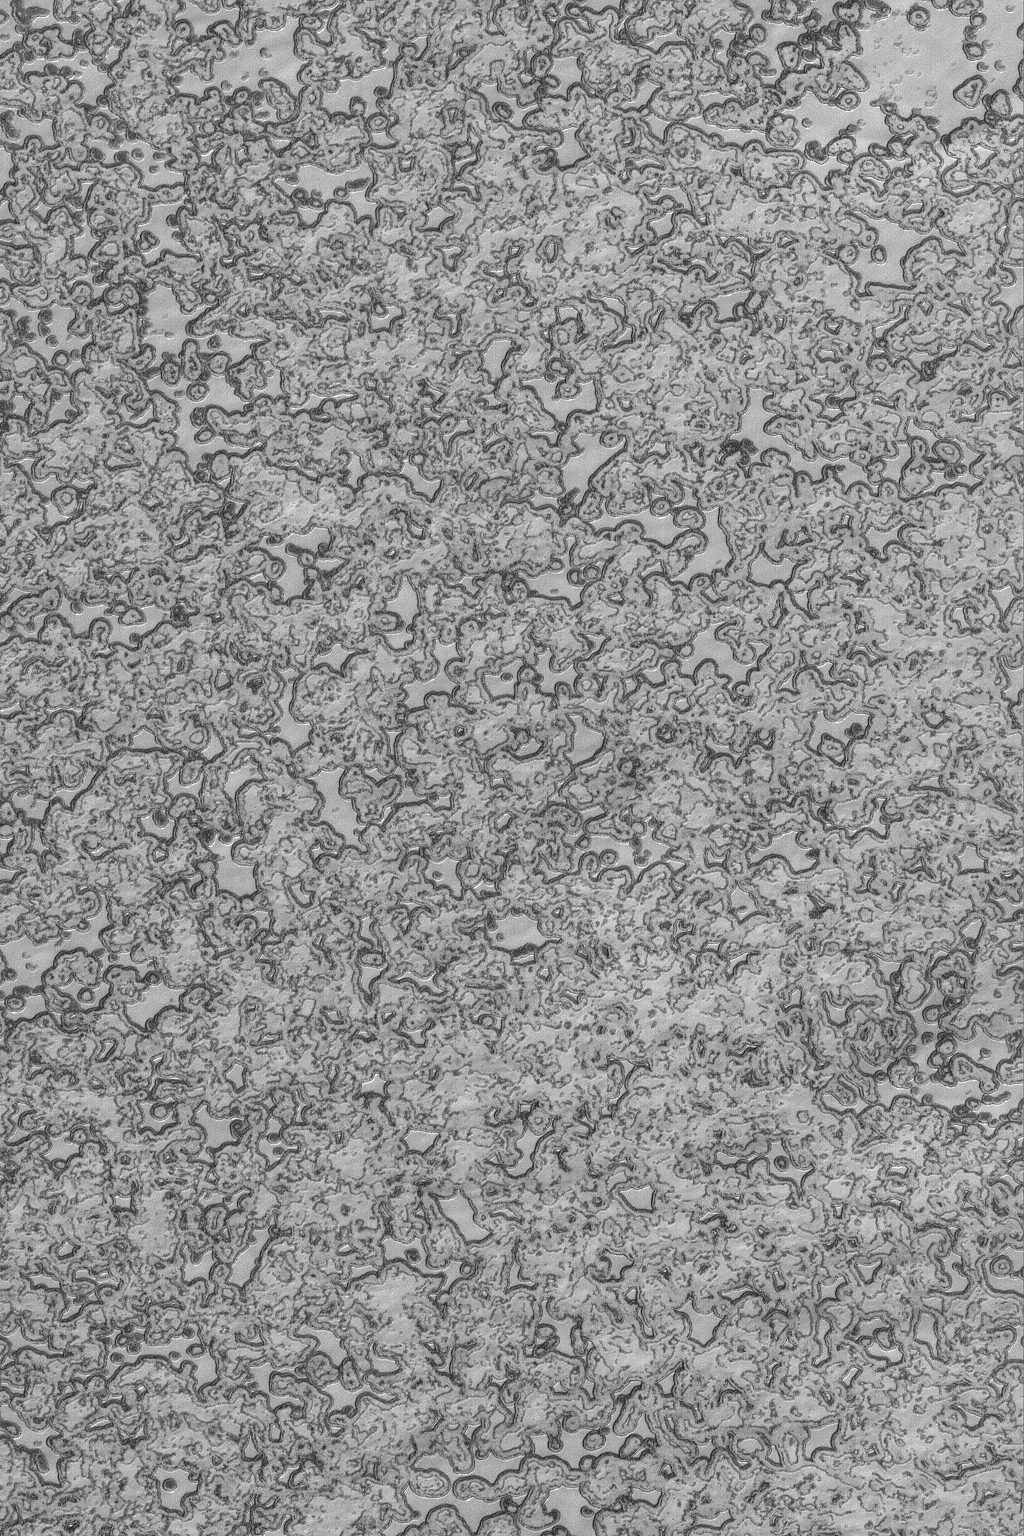

Summer South Polar Cap

26 January 2004
This January 2004 Mars Global Surveyor (MGS) Mars Orbiter Camera (MOC) image shows what the martian south polar residual cap looks like in the middle of summer. Sunlight illuminates the scene from the top/upper left. The picture shows mesas composed of frozen carbon dioxide, each about 2-5 meters (6-16 ft.) high. Sunlight has darkened the slopes around the mesas as carbon dioxide sublimes away throughout the summer. The image is located near 86.2°S, 351.4°W, and covers an area 3 km (1.9 mi.) wide.

Credit: NASA/JPL/Malin Space Science Systems